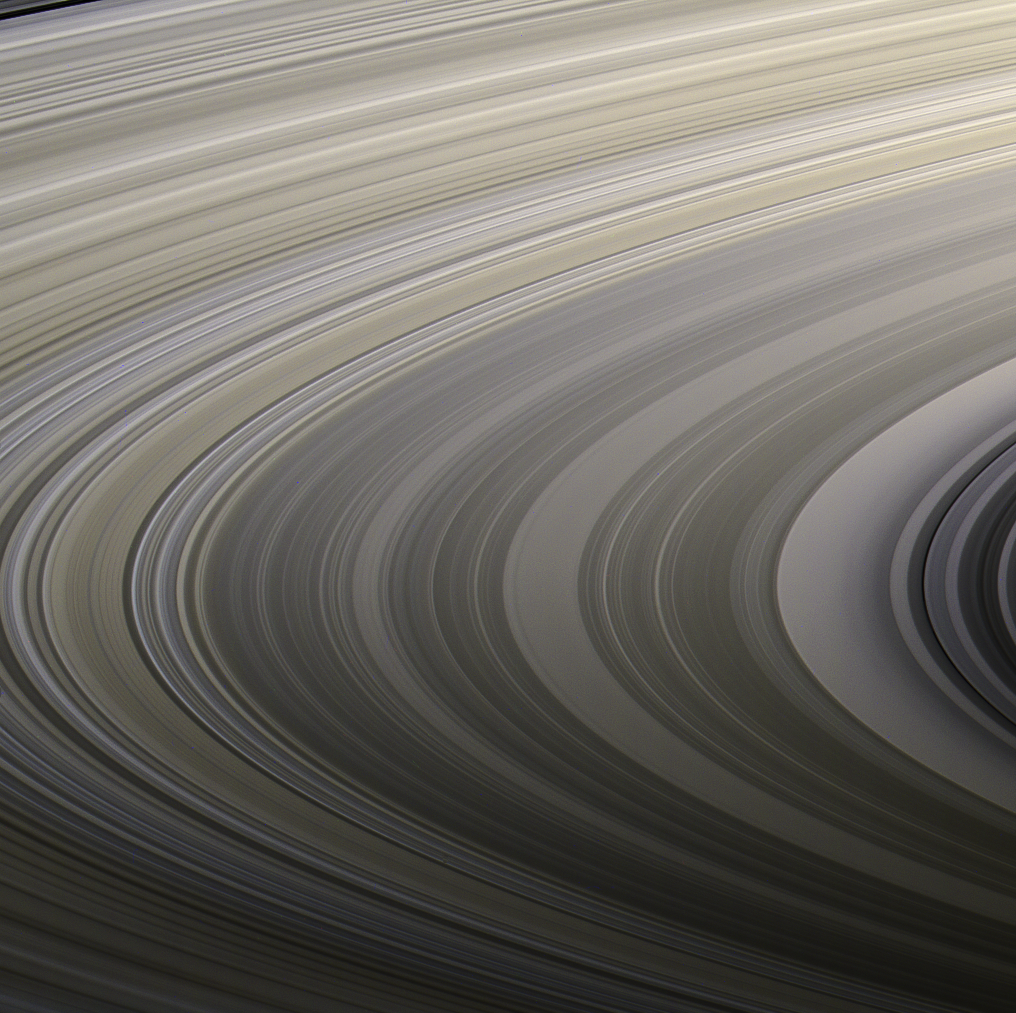

Gravity’s Rainbow

Saturn’s rings display their subtle colors in this view captured on Aug. 22, 2009, by NASA’s Cassini spacecraft. The particles that make up the rings range in size from smaller than a grain of sand to as large as mountains, and are mostly made of water ice. The exact nature of the material responsible for bestowing color on the rings remains a matter of intense debate among scientists.

Images taken using red, green and blue spectral filters were combined to create this natural color view. Cassini’s narrow-angle camera took the images at a distance of approximately 1.27 million miles (2.05 million kilometers) from the center of the rings.

The Cassini spacecraft ended its mission on Sept. 15, 2017

The Cassini mission is a cooperative project of NASA, ESA (the European Space Agency) and the Italian Space Agency. The Jet Propulsion Laboratory, a division of Caltech in Pasadena, manages the mission for NASA’s Science Mission Directorate, Washington. The Cassini orbiter and its two onboard cameras were designed, developed and assembled at JPL. The imaging operations center is based at the Space Science Institute in Boulder, Colorado.

Credit: NASA/JPL-Caltech/Space Science Institute